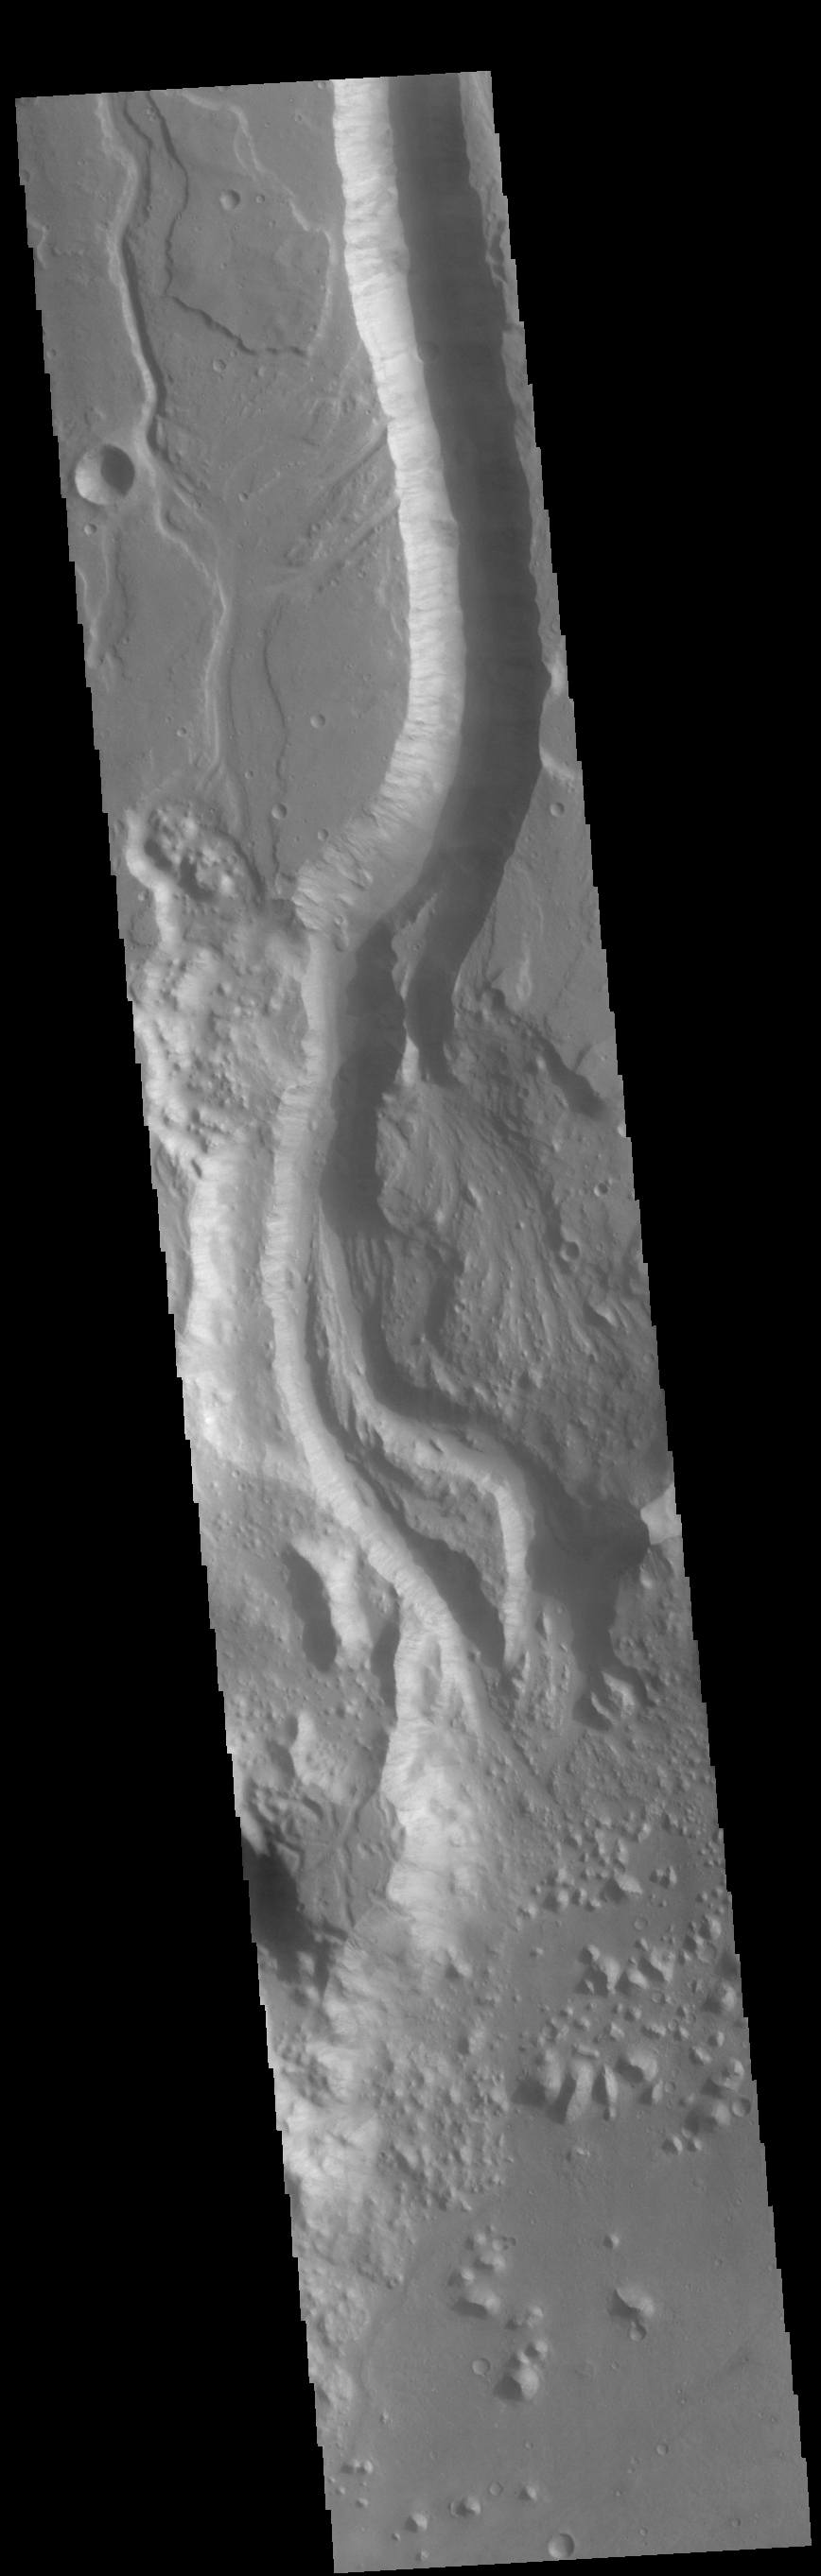

Shalbatana Vallis

This VIS image shows a section of Shalbatana Vallis. Shalbatana Vallis is located in Xanthe Terra and is one of many channels that empty into Chryse Planitia.

Credit: NASA/JPL-Caltech/ASU